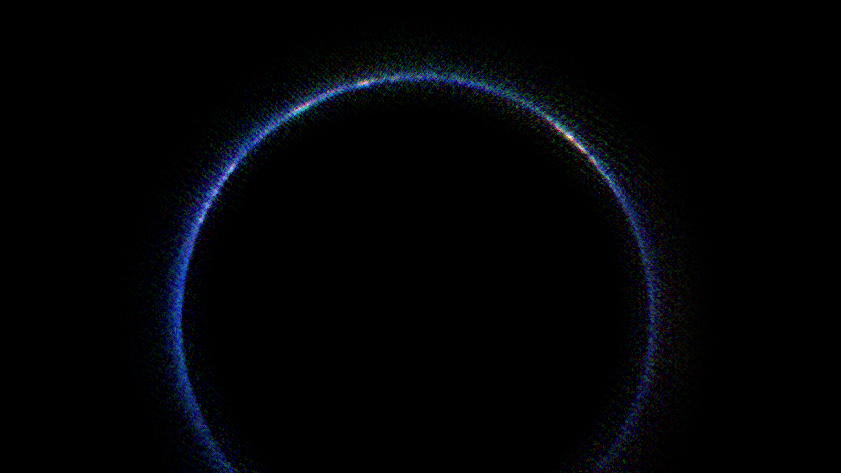

Pluto’s Blue Atmosphere in the Infrared

This image from NASA’s New Horizons spacecraft is the first look at Pluto’s atmosphere in infrared wavelengths, and the first image of the atmosphere made with data from the New Horizons Ralph/Linear Etalon Imaging Spectral Array (LEISA) instrument.

In this image, sunlight is coming from above and behind Pluto. The image was captured on July 14, 2015, while New Horizons was about 112,000 miles (180,000 kilometers) away. The image covers LEISA’s full spectral range (1.25 to 2.5 microns), which is divided into thirds, with the shortest third being put into the blue channel, middle third into the green channel, and longest into the red channel. North in this image is around the 10 o’clock position.

The blue ring around Pluto is caused by sunlight scattering from haze particles common in Pluto’s atmosphere; scientists believe the haze is a photochemical smog resulting from the action of sunlight on methane and other molecules, producing a complex mixture of hydrocarbons such as acetylene and ethylene. These hydrocarbons accumulate into small particles — a fraction of a micrometer in size — which scatter sunlight to make the blue haze. The new infrared image, when combined with earlier images made at shorter, visible wavelengths, gives scientists new clues into the size distribution of the particles.

The whitish patches around Pluto’s limb in this image are sunlight bouncing off more reflective or smoother areas on Pluto’s surface — with the largest patch being the western section of the informally named Cthulhu Regio. Future LEISA observations returned to Earth should capture the remainder of the haze, missing from the lower section of the image.

The Johns Hopkins University Applied Physics Laboratory in Laurel, Maryland, designed, built, and operates the New Horizons spacecraft, and manages the mission for NASA’s Science Mission Directorate. The Southwest Research Institute, based in San Antonio, leads the science team, payload operations and encounter science planning. New Horizons is part of the New Frontiers Program managed by NASA’s Marshall Space Flight Center in Huntsville, Alabama.

Credit: NASA/Johns Hopkins University Applied Physics Laboratory/Southwest Research Institute